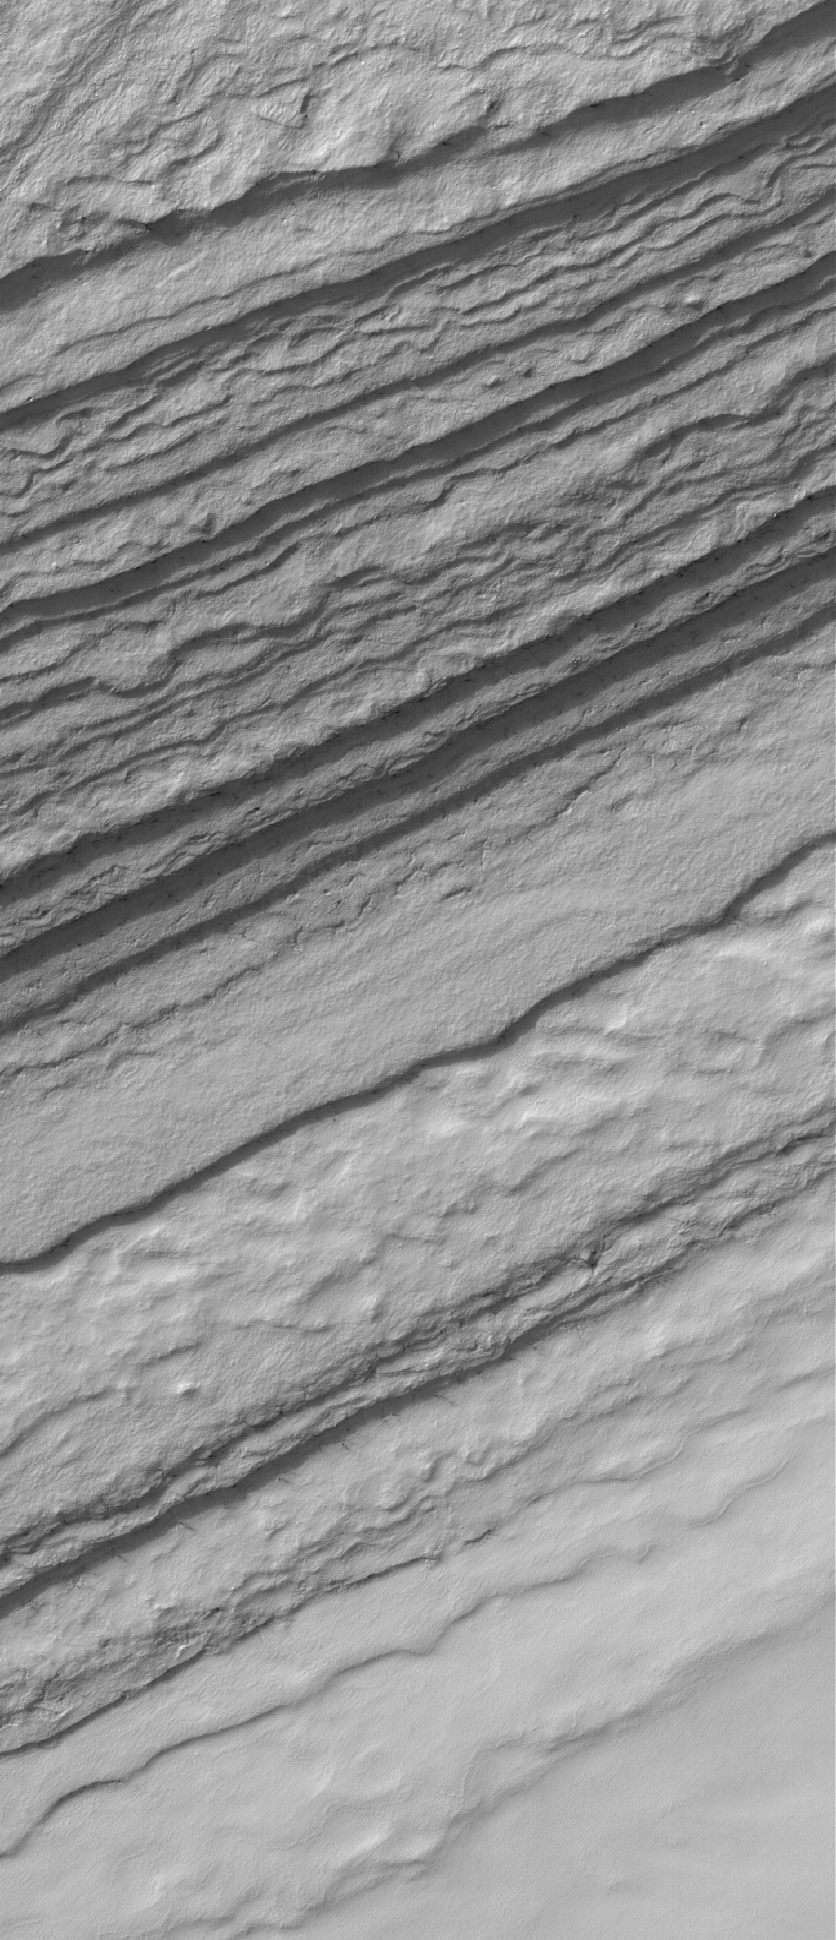

Layered Slope

28 August 2005
This Mars Global Surveyor (MGS) Mars Orbiter Camera (MOC) image shows a frost-covered slope in the south polar region of Mars. The layered nature of the terrain in the south polar region is evident in a series of irregular, somewhat stair-stepped bands that run across the image.

Location near: 84.3°S, 27.2°W
Image width: width: ~3 km (~1.9 mi)
Illumination from: upper left
Season: Southern Spring

Credit: NASA/JPL/Malin Space Science Systems